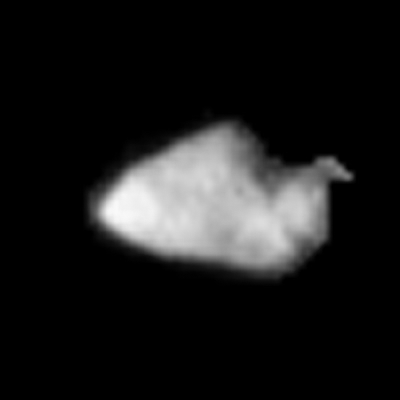

Stardust Image of Asteroid Annefrank

Asteroid Annefrank is seen as irregularly shaped, cratered body in an image taken by NASA’s Stardust spacecraft during a Nov. 2 flyby of the asteroid.

Stardust flew within about 3,300 kilometers (2,050 miles) of the asteroid as a rehearsal for the spacecraft’s encounter with its primary target, comet Wild 2, in January 2004. The camera’s resolution was sufficient to show that Annefrank is about 8 kilometers (5 miles) in length, twice the predicted size from Earth-based observations. The surface reflects about 0.1 to 0.2 percent of sunlight, slightly less than anticipated. A few craters that are hundreds of meters across can be seen. The straight edge in the right side of the image may be an artifact of processing.

Stardust will bring samples of comet dust back to Earth in 2006 to help answer fundamental questions about the origins of the solar system. Additional information about the mission is available online at http://stardust.jpl.nasa.gov. Lockheed Martin Astronautics, Denver, Colo., built and operates the Stardust spacecraft. Stardust is a part of NASA’s Discovery Program of low-cost, highly focused science missions. JPL, a division of the California Institute of Technology in Pasadena, manages the mission for NASA’s Office of Space Science,Washington, D.C.

Credit: NASA/JPL-Caltech